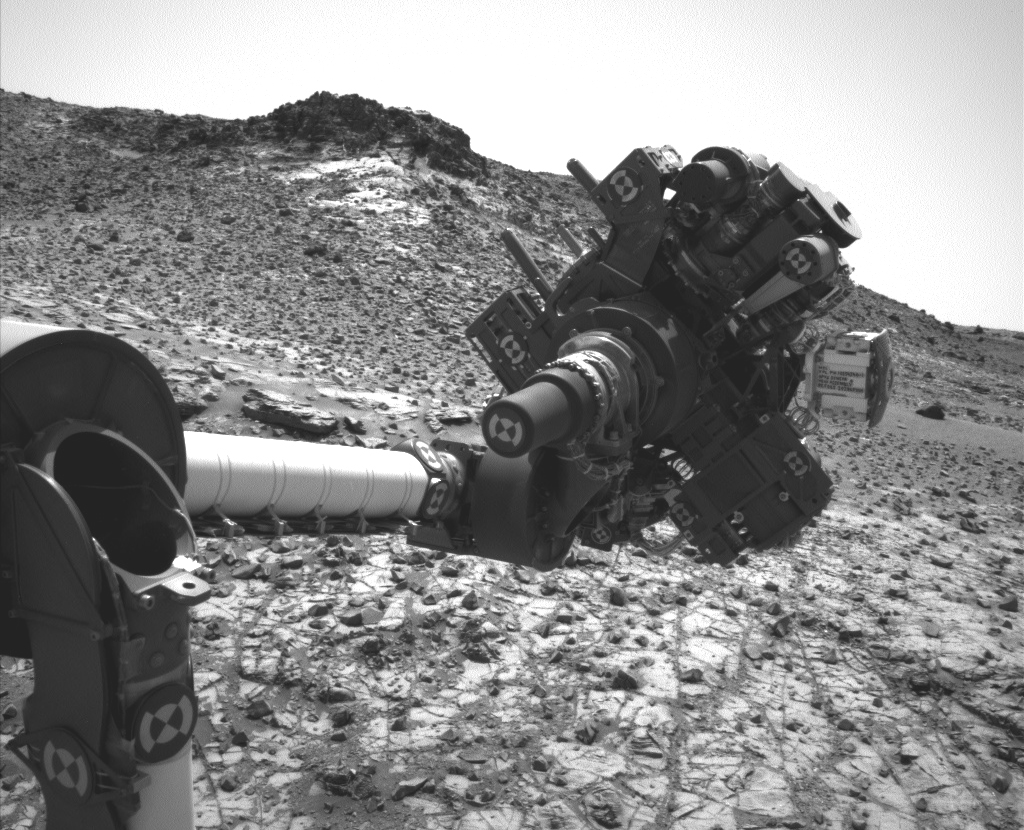

Curiosity’s Arm Holding Steady, Sol 915

This image from the Navigation Camera (Navcam) on NASA’s Curiosity Mars rover shows the position in which the rover held its arm for several days after a transient short circuit triggered onboard fault-protection programming to halt arm activities on Feb. 27, 2015, the 911th Martian day, or sol, of the rover’s work on Mars.

The rover team chose to hold the arm in the same position for several days of tests to diagnose the underlying cause of the Sol 911 event. Observations with instruments on the rover’s mast continued during this period. The Navcam took this image on March 4, 2015, during Sol 915.

NASA’s Jet Propulsion Laboratory, a division of the California Institute of Technology in Pasadena, manages the Mars Science Laboratory Project for the NASA Science Mission Directorate, Washington. JPL designed and built the project’s Curiosity rover and the rover’s Navcam.

Credit: NASA/JPL-Caltech/MSSS